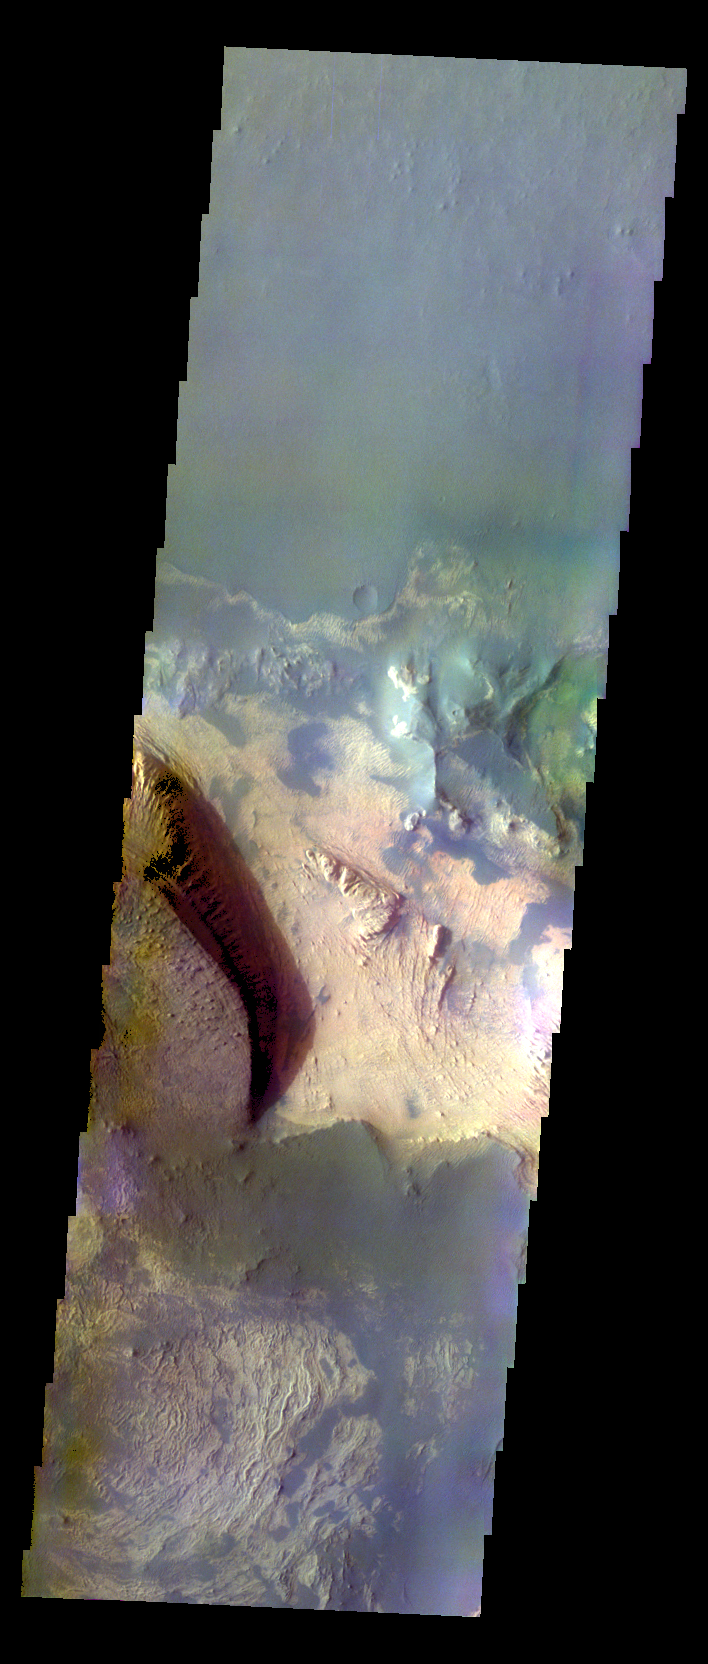

Melas Chasma – False Color

The THEMIS VIS camera contains 5 filters. The data from different filters can be combined in multiple ways to create a false color image. These false color images may reveal subtle variations of the surface not easily identified in a single band image. Today’s false color image shows part of Melas Chasma.

Credit: NASA/JPL-Caltech/ASU